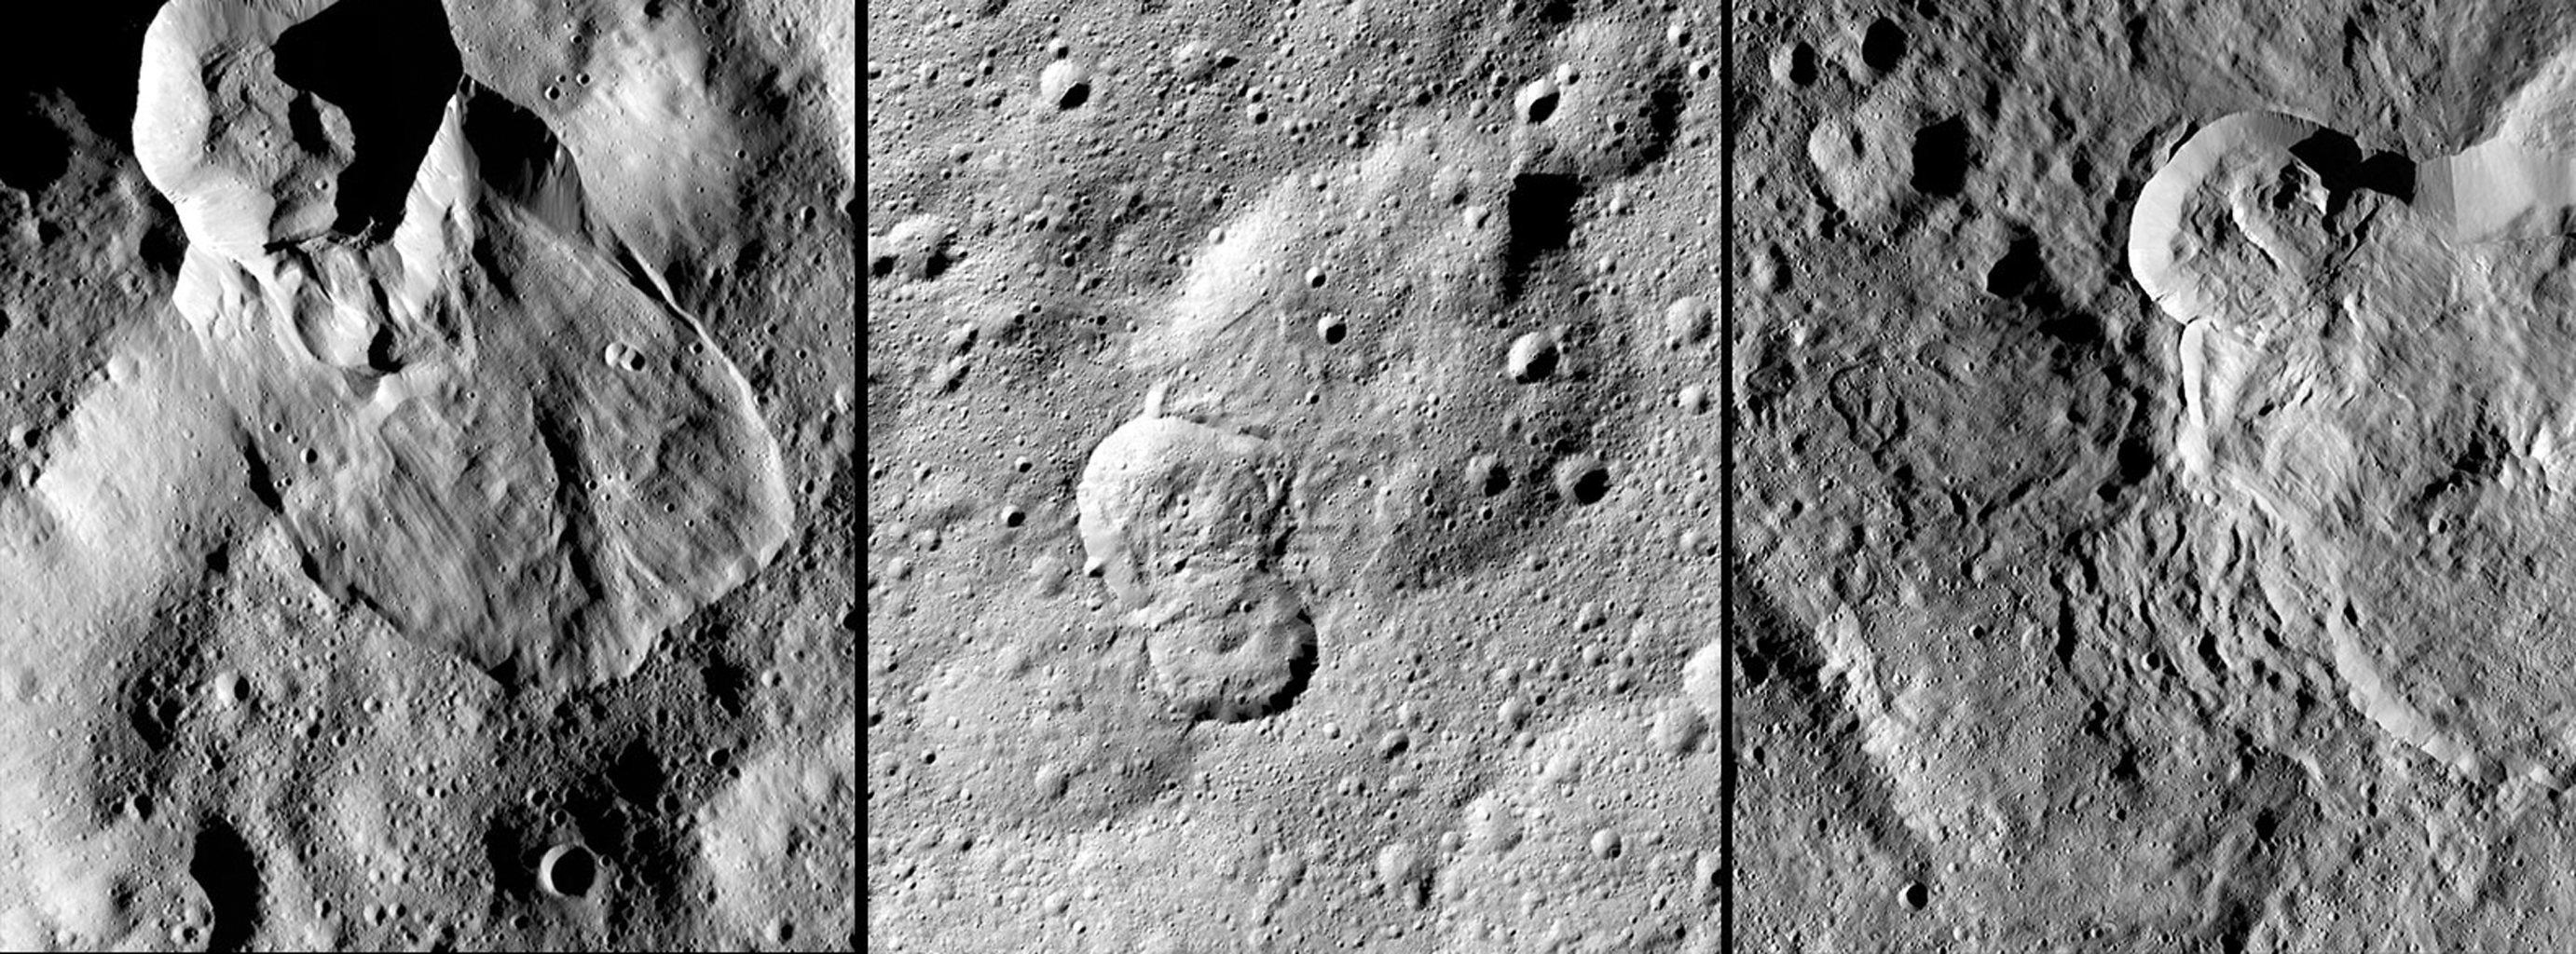

Landslides on Ceres

NASA’s Dawn spacecraft has revealed many landslides on Ceres, which researchers interpret to have been shaped by a significant amount of water ice. A 2017 study in the journal Nature Geoscience classifies three types of these debris flows.

Figure 1 (left in the montage) shows an example of “Type I” flow features, which are relatively round and large, have thick “toes” at their ends. They look similar to rock glaciers and icy landslides on Earth. Type I landslides are mostly found at high latitudes, which is also where the most ice is thought to reside near Ceres’ surface.

Figure 2 (center) shows an example of a “Type II” flow feature. Type II features are often thinner and longer than Type I, and are the most common type of landslide on Ceres. They appear more like the avalanches seen on Earth.

Figure 3 (right) shows an example of a “Type III” flow feature at Datan Crater. The study authors interpret Ceres’ Type III landslides to involve melted ice, although scientists do not know if they actually contain liquid water. The authors think Type III landslides are related to impact craters, and may have formed during impact events into the ice on Ceres. The features resemble fluid material ejected from craters in the icy regions of Mars and Jupiter’s moon Ganymede.

Dawn’s mission is managed by JPL for NASA’s Science Mission Directorate in Washington. Dawn is a project of the directorate’s Discovery Program, managed by NASA’s Marshall Space Flight Center in Huntsville, Alabama. UCLA is responsible for overall Dawn mission science. Orbital ATK, Inc., in Dulles, Virginia, designed and built the spacecraft. The German Aerospace Center, the Max Planck Institute for Solar System Research, the Italian Space Agency and the Italian National Astrophysical Institute are international partners on the mission team.

Credit: NASA/JPL-Caltech/UCLA/MPS/DLR/IDA